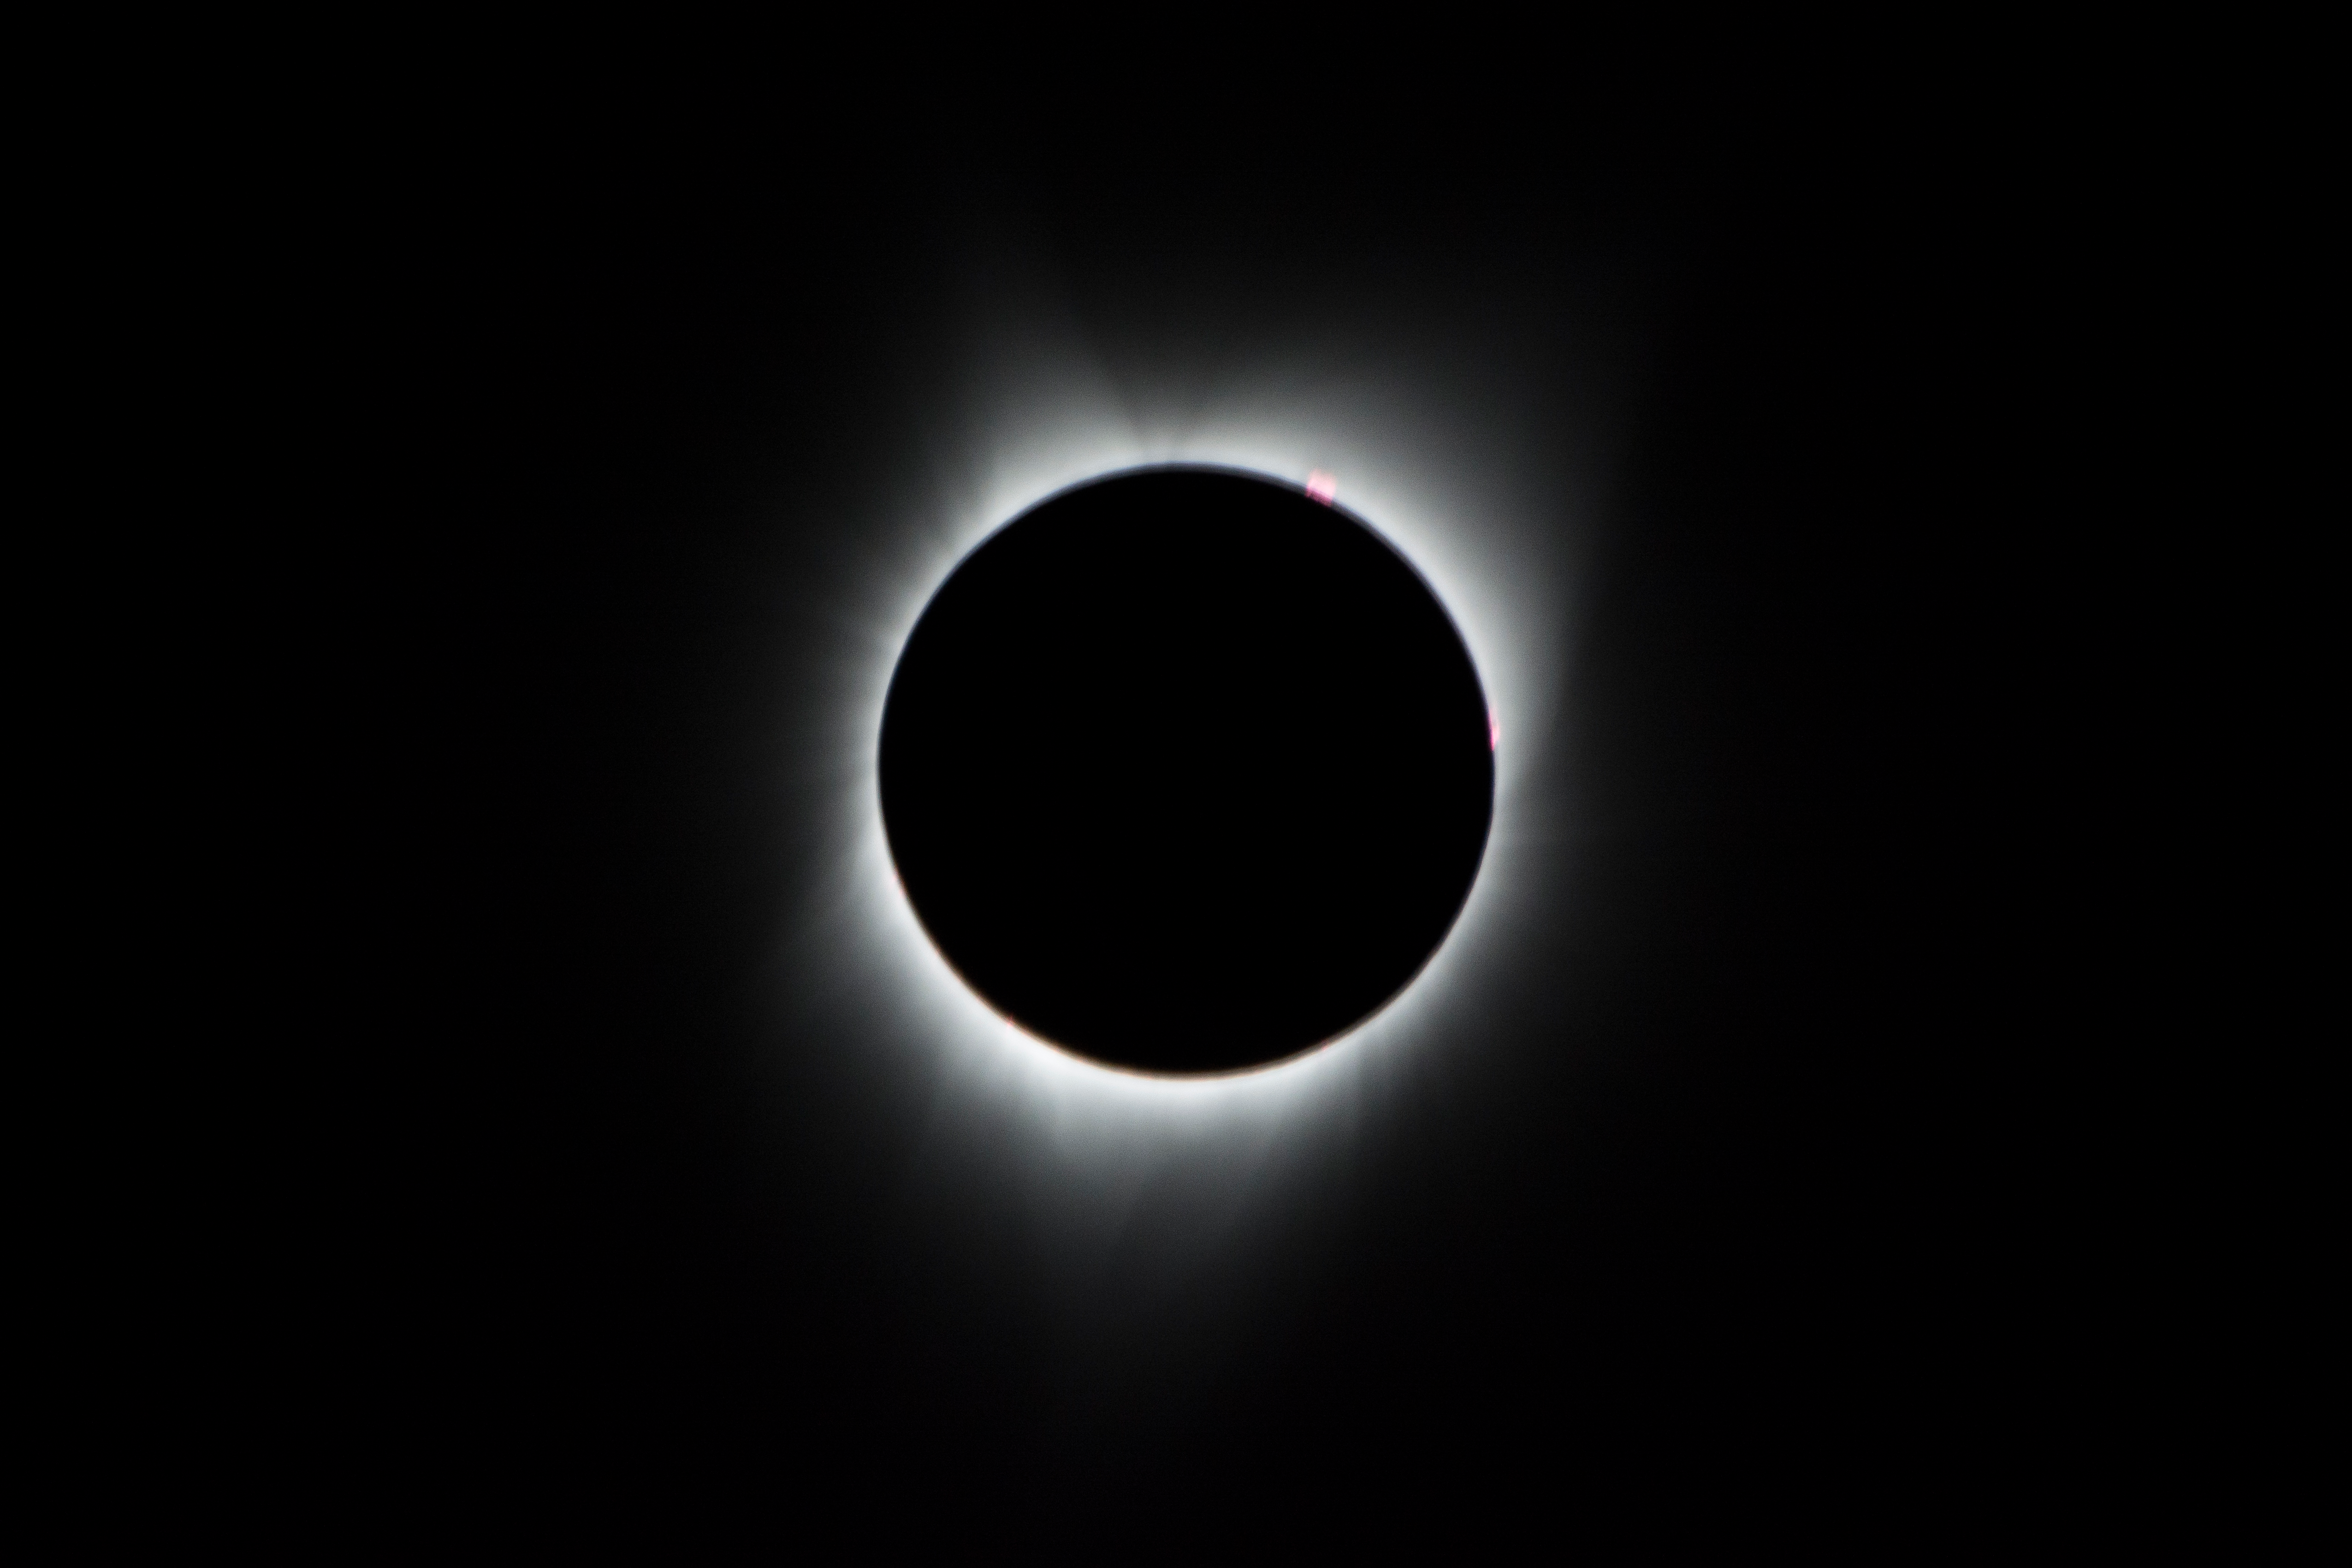

2017 Total Solar Eclipse

During the total solar eclipse, the Sun’s corona, only visible during the total eclipse, is shown as a crown of white flares from the surface. The red spots called Bailey's beads occurs where the moon grazes by the Sun and the rugged lunar limb topography allows beads of sunlight to shine through in some areas as photographed from NASA Armstrong’s Gulfstream III.

Credit: NASA/Carla Thomas